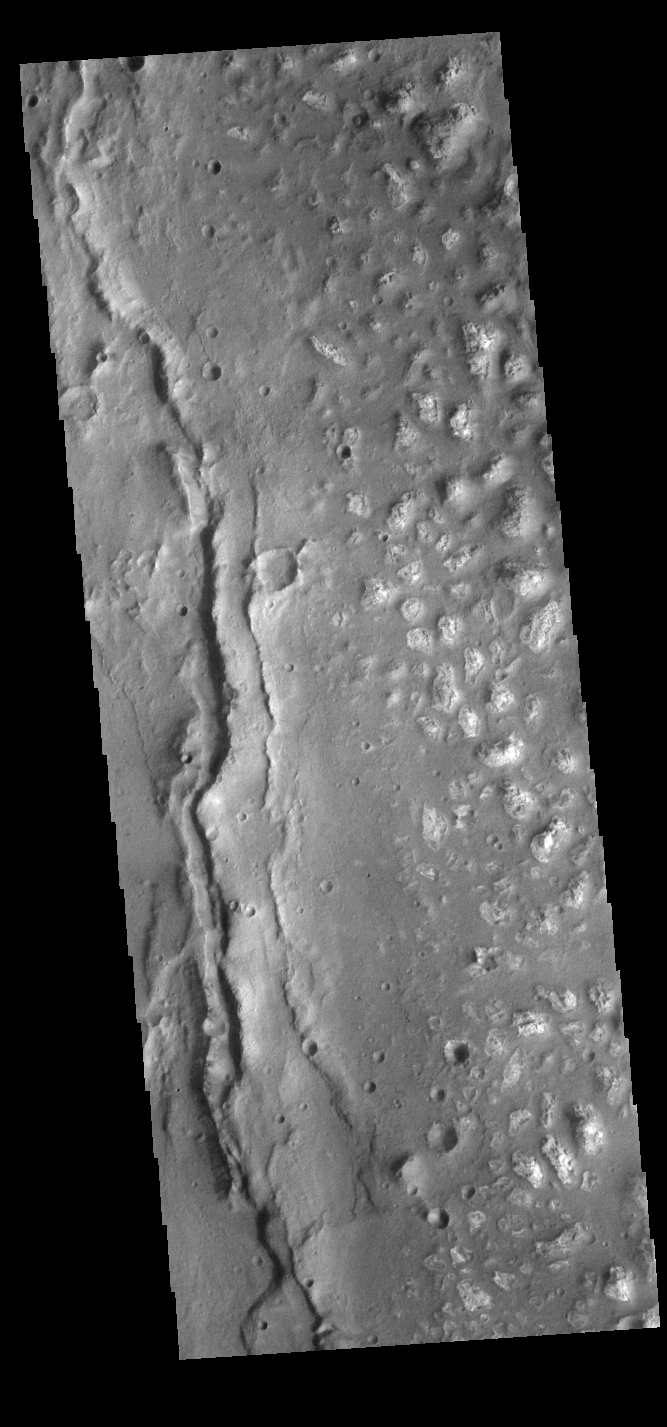

Ariadnes Colles

Today’s VIS image shows the western edge of Ariadnes Colles. The term colles means hills or knobs. The hills appear brighter than the surrounding lowlands, likely due to relatively less dust cover. Ariadnes Colles is located in Terra Cimmeria.

Credit: NASA/JPL-Caltech/ASU